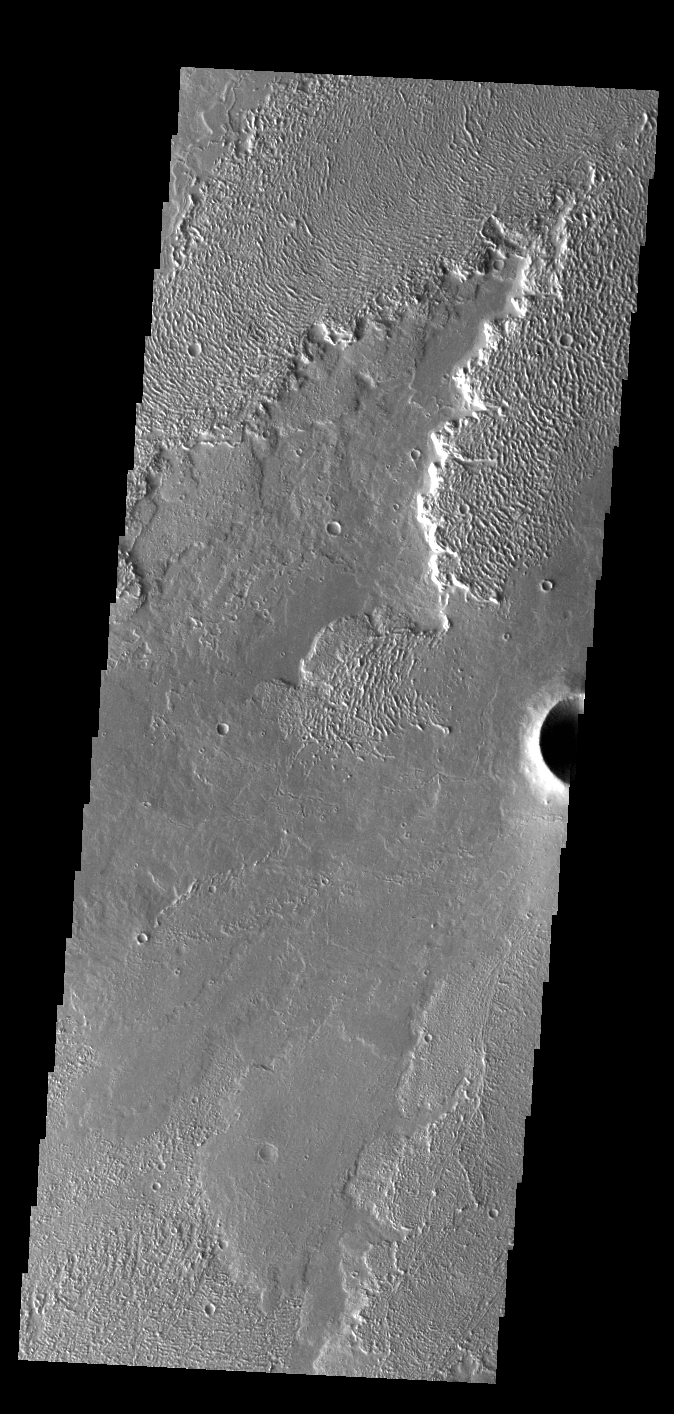

Daedalia Planum

This VIS image shows a small portion of Daedalia Planum. The lava flows in this region originated at Arsia Mons, one of the large Tharsis volcanoes. Several different elevations of lava flow are visible in this image, some much smoother in appearance than others.

Credit: NASA/JPL-Caltech/ASU